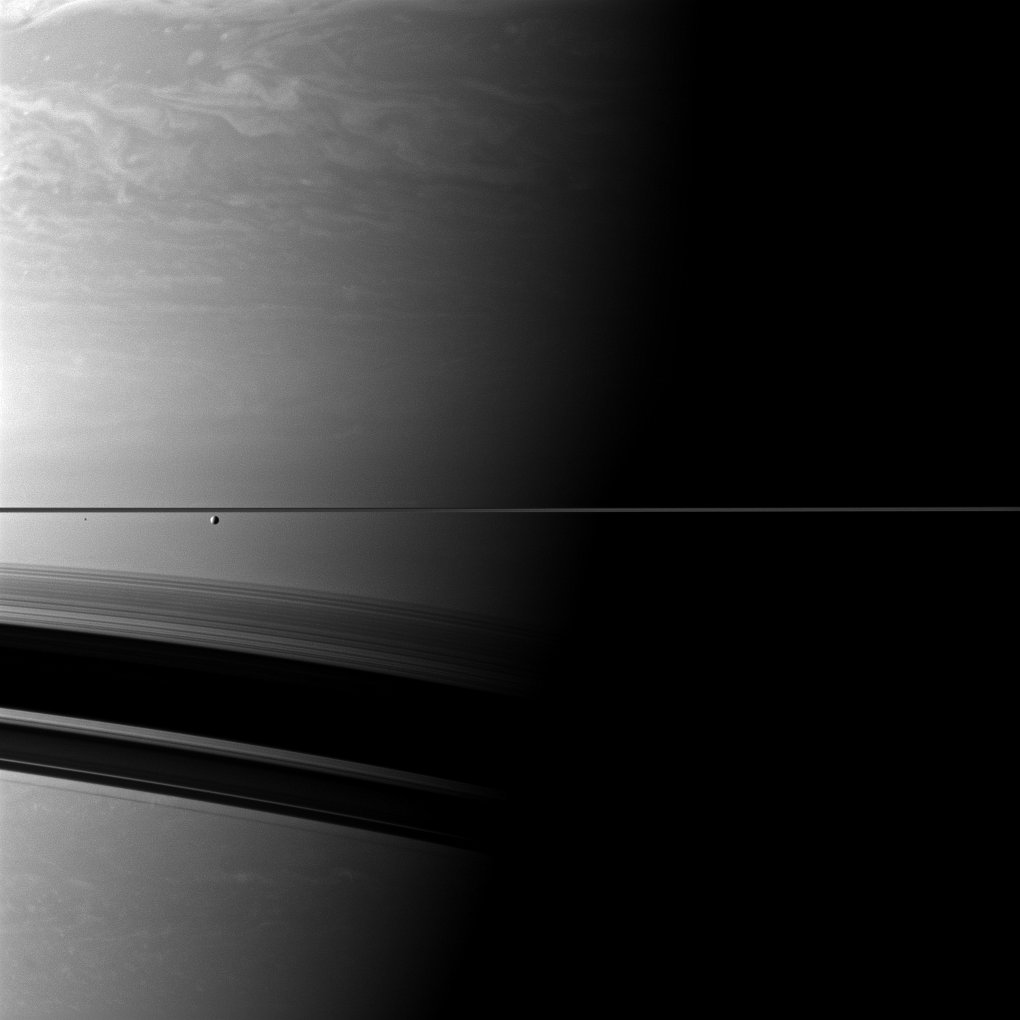

Tiny by the Terminator

A pair of Saturn’s moons appear insignificant compared to the immensity of the planet in this Cassini spacecraft view along the terminator where day transitions to night.

The larger moon Enceladus (313 miles, or 504 kilometers across) is also on the left, just a bit closer to the center of the image. Epimetheus (70 miles, or 113 kilometers across) appears as a tiny black speck on the far left of the image, left of Enceladus, just below the thin line of the rings. The rings cast wide shadows on the southern hemisphere of the planet.

This view looks toward the northern, sunlit side of the rings from just above the ringplane.

The image was taken with the Cassini spacecraft wide-angle camera on Nov. 4, 2011 using a spectral filter sensitive to wavelengths of near-infrared light centered at 752 nanometers. The view was acquired at a distance of approximately 746,000 miles (1.2 million kilometers) from Saturn and roughly 600,000 miles (1 million kilometers) from Enceladus and Epimetheus. Image scale is about 47 miles (75 kilometers) per pixel on Saturn, 37 miles (60 kilometers) per pixel on Enceladus and 41 miles (66 kilometers) per pixel Epimetheus.

The Cassini-Huygens mission is a cooperative project of NASA, the European Space Agency and the Italian Space Agency. The Jet Propulsion Laboratory, a division of the California Institute of Technology in Pasadena, manages the mission for NASA’s Science Mission Directorate, Washington, D.C. The Cassini orbiter and its two onboard cameras were designed, developed and assembled at JPL. The imaging operations center is based at the Space Science Institute in Boulder, Colo.

Credit: NASA/JPL-Caltech/Space Science Institute